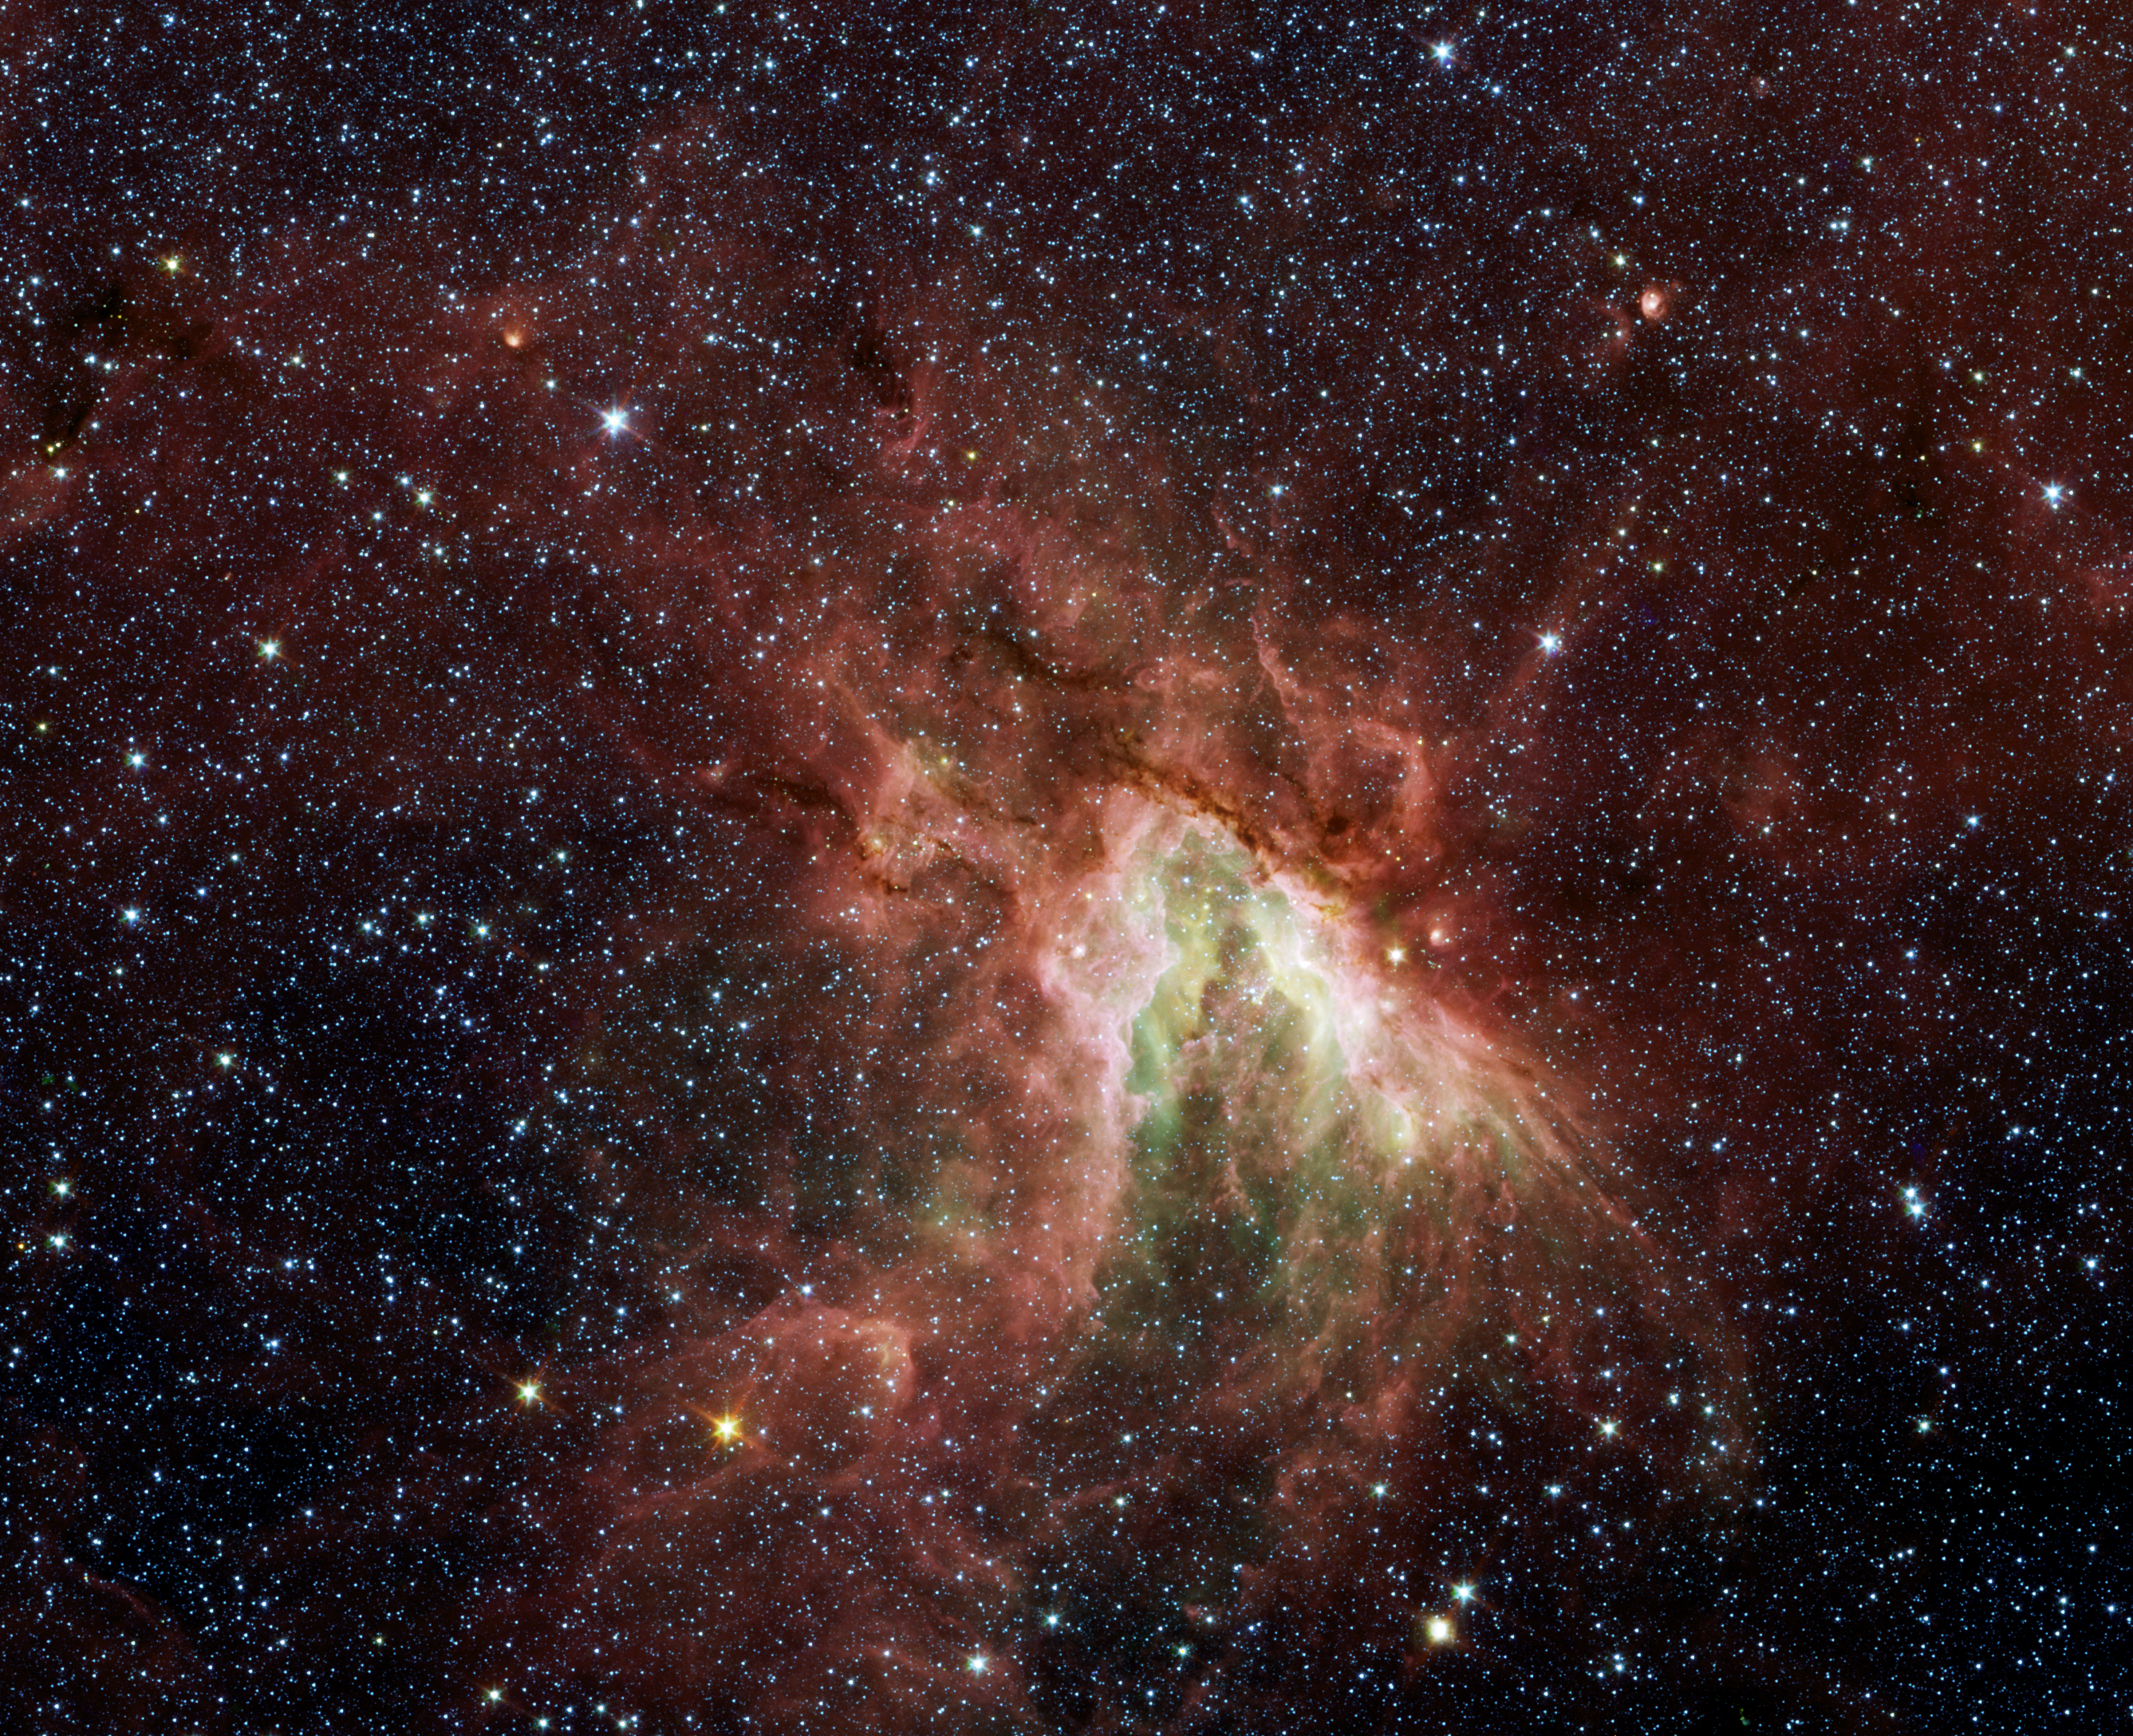

Celestial Sea of Stars

Poster Version

NASA’s Spitzer Space Telescope has captured a new, infrared view of the choppy star-making cloud called M17, or the Swan nebula.

The cloud, located about 6,000 light-years away in the constellation Sagittarius, is dominated by a central group of massive stars—the most massive stars in the region (see yellow circle in poster version above). These central stars give off intense flows of expanding gas, which rush like rivers against dense piles of material, carving out the deep pocket at center of the picture. Winds from the region’s other massive stars push back against these oncoming rivers, creating bow shocks like those that pile up in front of speeding boats.

Three of these bow shocks are labeled in the magnified inset. They are composed of compressed gas in addition to dust that glows at infrared wavelengths Spitzer can see. The smiley-shaped bow shocks curve away from the stellar winds of the central massive stars.

This picture was taken with Spitzer’s infrared array camera. It is a four-color composite, in which light with a wavelength of 3.6 microns is blue; 4.5-micron light is green; 5.8-micron light is orange; and 8-micron light is red. Dust is red, hot gas is green and white is where gas and dust intermingle. Foreground and background stars appear scattered through the image.

Credit: NASA/JPL-Caltech/Univ. of Wisc.